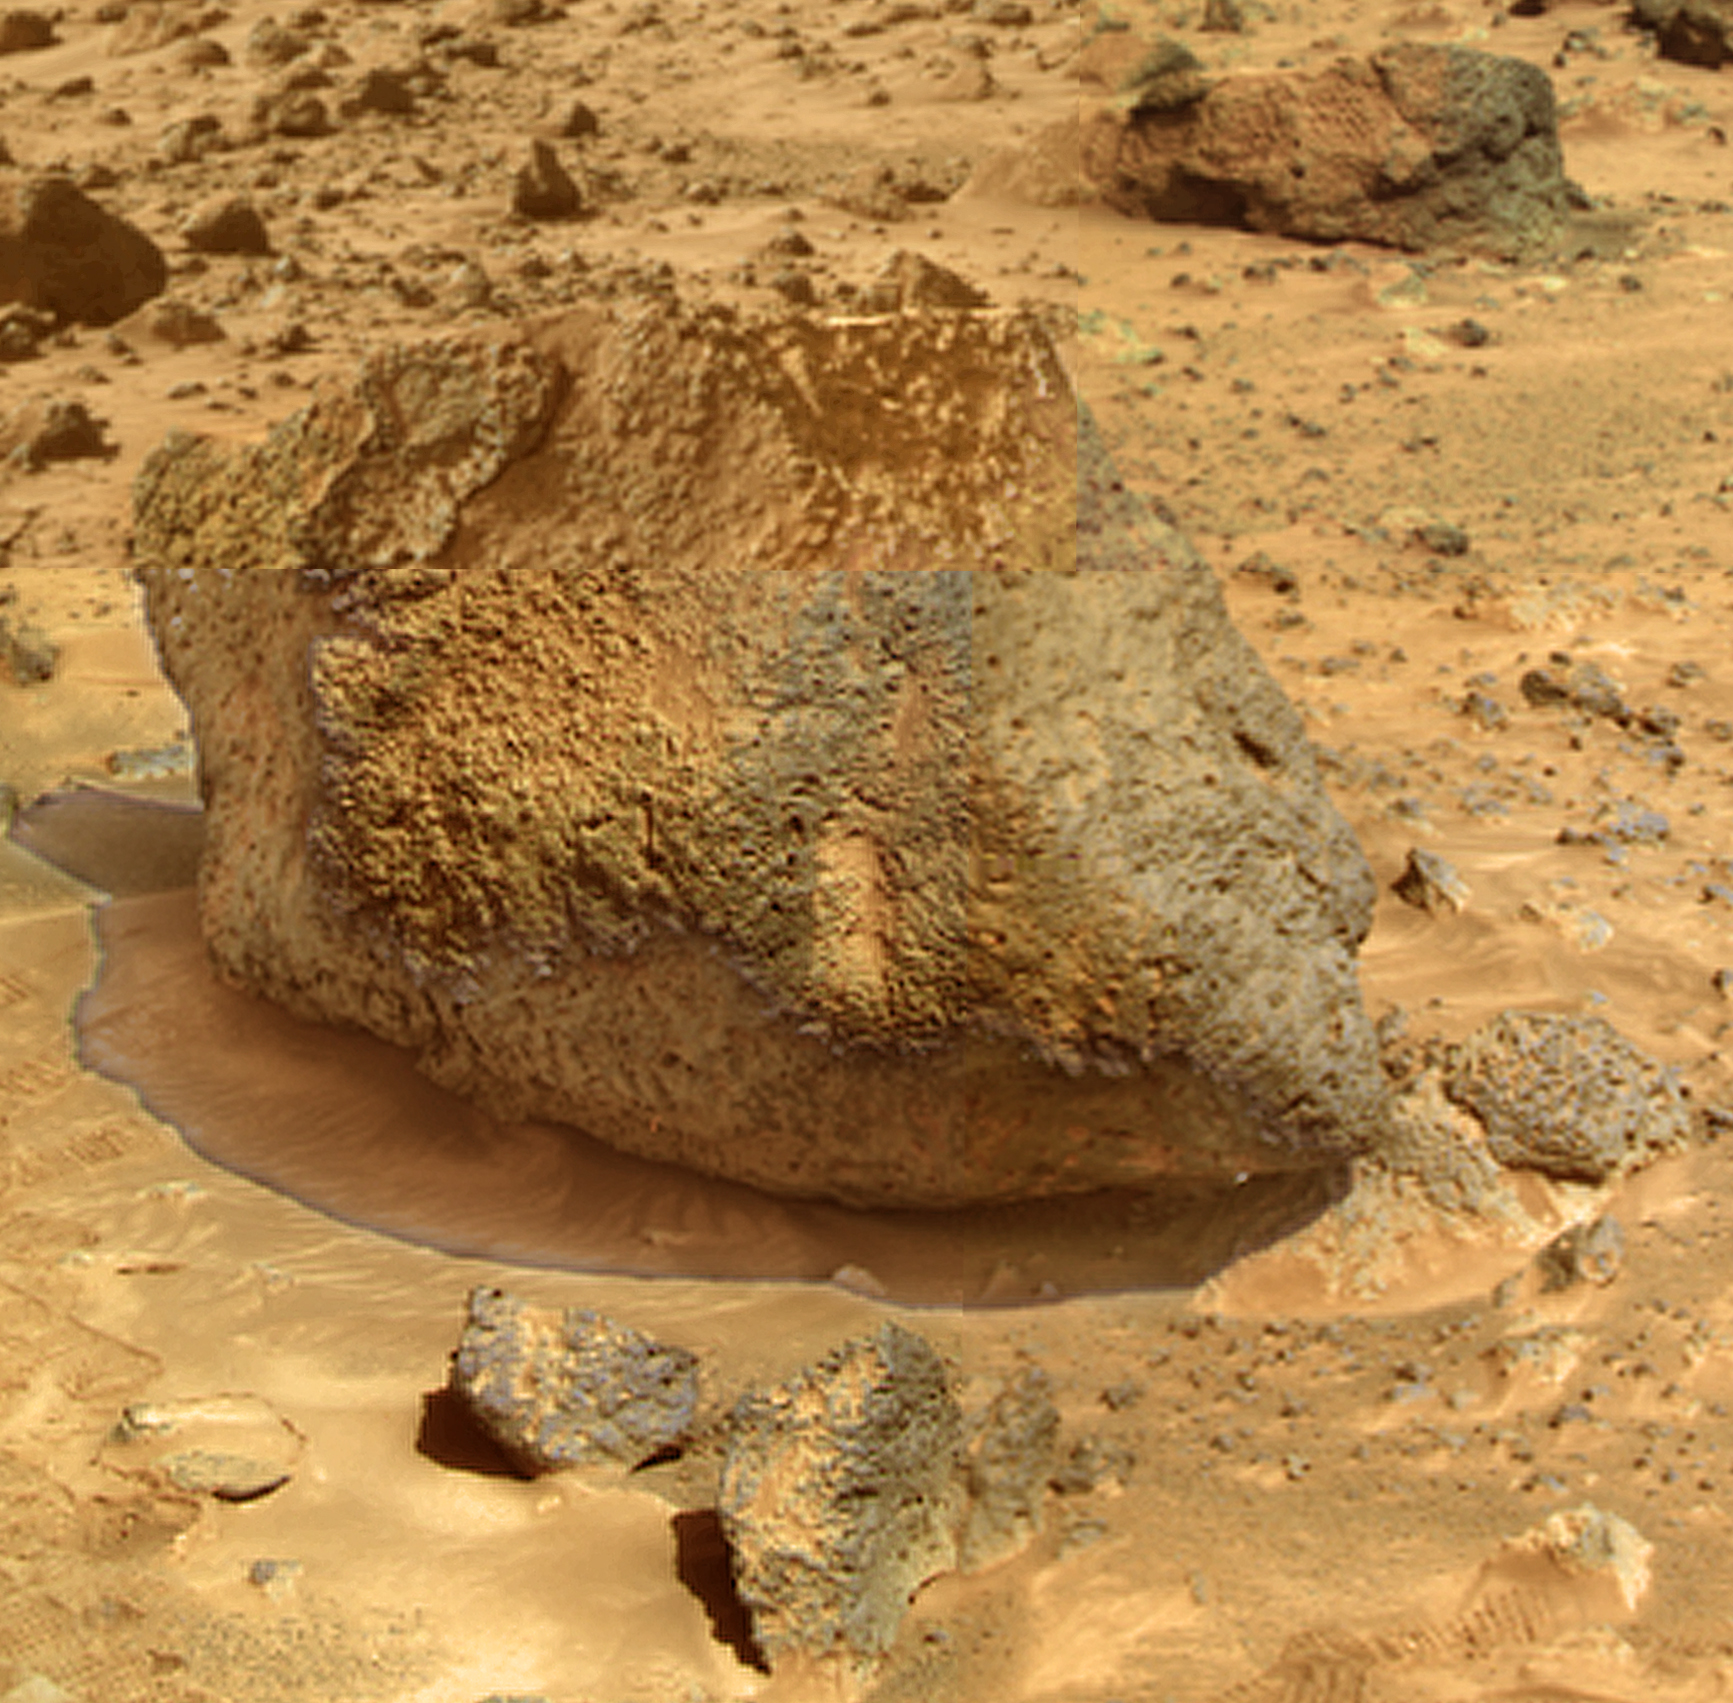

Super Resolution Image of “Yogi”

“Yogi” is a meter-size rock about 5 meters northwest of the Mars Pathfinder lander and was the second rock visited by the Sojourner Rover’s alpha proton X-ray spectrometer (APXS) instrument. This mosaic shows super resolution techniques applied to the second APXS target rock, which was poorly illuminated in the rover’s forward camera view taken before the instrument was deployed. Super resolution was applied to help to address questions about the texture of this rock and what it might tell us about its mode of origin.

This mosaic of Yogi was produced by combining four “Super Pan” frames taken with the IMP camera. This composite color mosaic consists of 7 frames from the right eye, taken with different color filters that were enlarged by 500% and then co-added using Adobe Photoshop to produce, in effect, a super-resolution panchromatic frame that is sharper than an individual frame would be. This panchromatic frame was then colorized with the red, green, and blue filtered images from the same sequence. The color balance was adjusted to approximate the true color of Mars. Shadows were processed separately from the rest of the rock and combined with the rest of the scene to bring out details in the shadow of Yogi that would be too dark to view at the same time as the sunlit surfaces.

Mars Pathfinder is the second in NASA’s Discovery program of low-cost spacecraft with highly focused science goals. The Jet Propulsion Laboratory, Pasadena, CA, developed and manages the Mars Pathfinder mission for NASA’s Office of Space Science, Washington, D.C. JPL is a division of the California Institute of Technology (Caltech).

Photojournal note: Sojourner spent 83 days of a planned seven-day mission exploring the Martian terrain, acquiring images, and taking chemical, atmospheric and other measurements. The final data transmission received from Pathfinder was at 10:23 UTC on September 27, 1997. Although mission managers tried to restore full communications during the following five months, the successful mission was terminated on March 10, 1998.

Credit: NASA/JPL